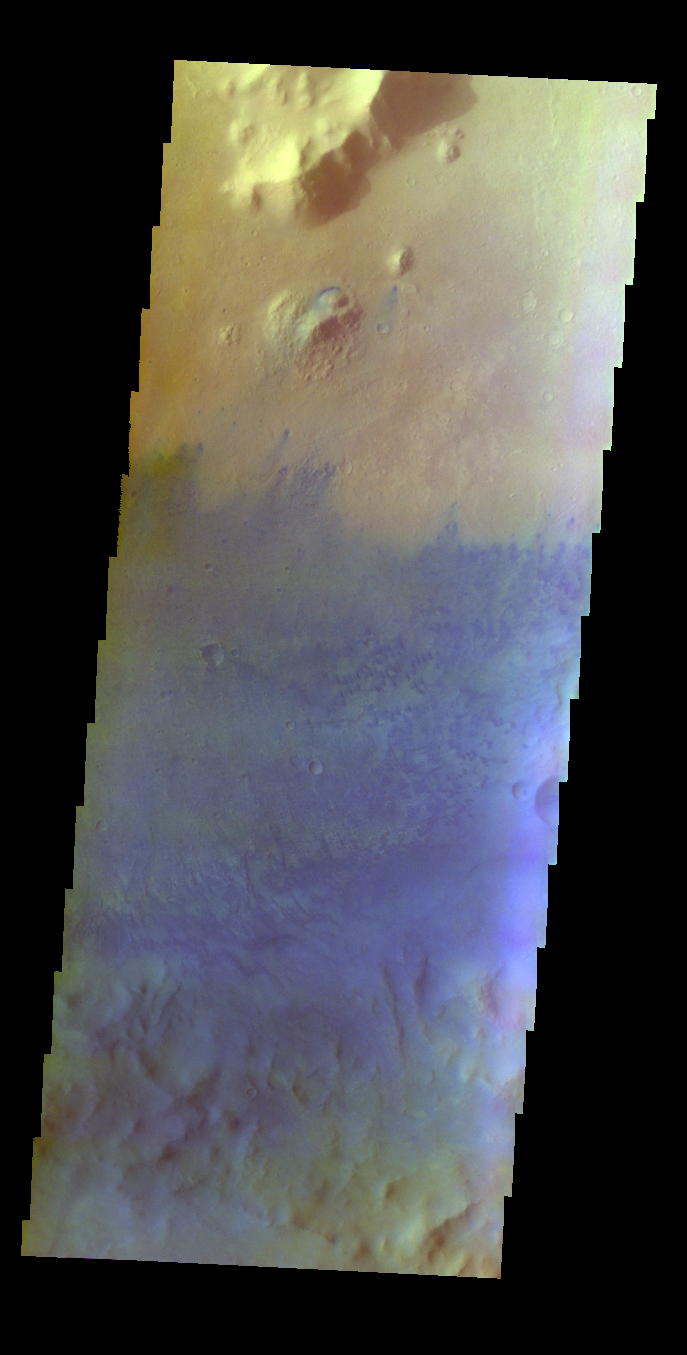

Marth Crater – False Color

The THEMIS VIS camera contains 5 filters. The data from different filters can be combined in multiple ways to create a false color image. These false color images may reveal subtle variations of the surface not easily identified in a single band image. Today’s false color image shows part of the floor of Marth Crater. Sand dunes are blue in this false color image.

Credit: NASA/JPL-Caltech/ASU